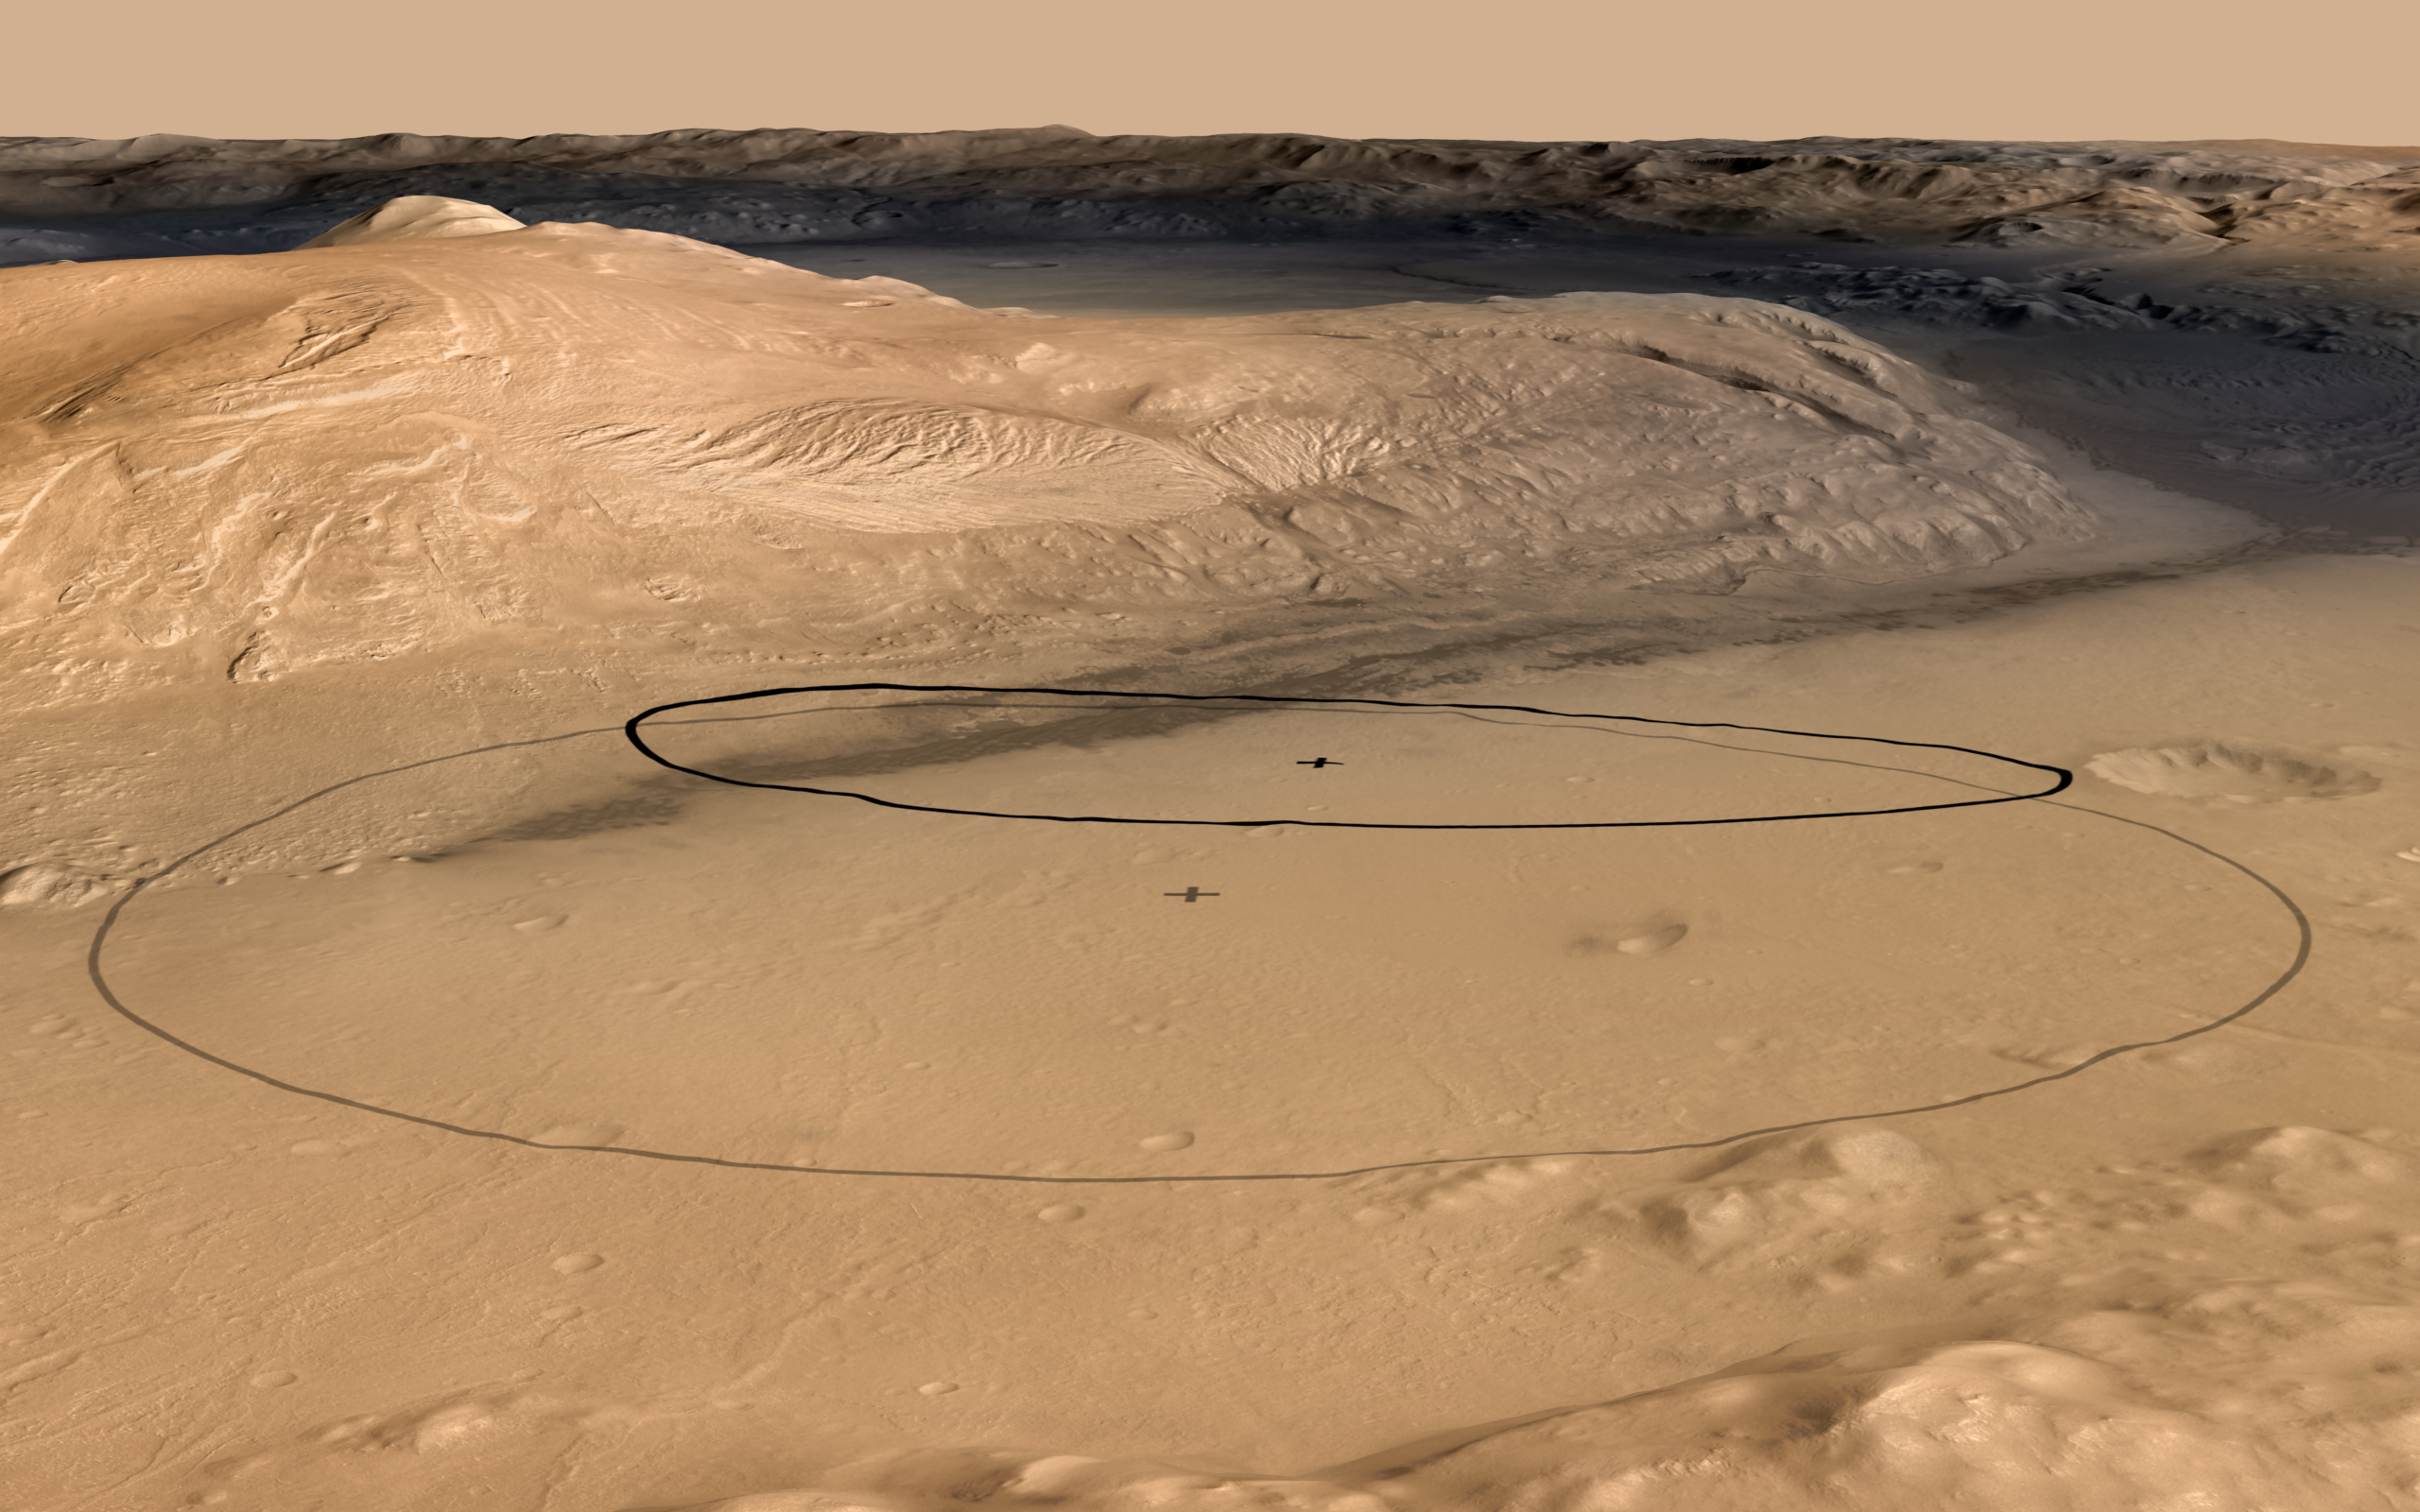

Revised Landing Target for Mars Rover Curiosity

This image shows changes in the target landing area for Curiosity, the rover of NASA’s Mars Science Laboratory project. The larger ellipse was the target area prior to early June 2012, when the project revised it to the smaller ellipse centered nearer to the foot of Mount Sharp, inside Gale Crater.

This oblique view of Mount Sharp is derived from a combination of elevation and imaging data from three Mars orbiters. The view is looking toward the southeast.

The larger ellipse, 12.4 miles (20 kilometers) by 15.5 miles (25 kilometers) was already smaller than the landing target area for any previous Mars mission, due to this mission’s techniques for improved landing precision. Continuing analysis after the Nov. 26, 2011, launch resulted in confidence in landing within an even smaller area, about 12 miles by 4 miles (20 by 7 kilometers). Using the smaller ellipse, the Mars Science Laboratory Project also moved the center of the target closer to the mountain, which holds geological layers that are the prime destination for the rover. Landing will be the evening of Aug. 5, 2012, Pacific Daylight Time (early Aug. 6 Universal Time and Eastern Time).

Figure 1 shows only the revised, smaller ellipse. Figure 2 shows the new ellipse with one potential driving route to destinations on Mount Sharp. PIA15688 shows the same view as an anaglyph for three-dimensional effect when viewed through red-blue glasses with the red lens on the left eye. PIA15293 offers an unnanotated version of this view an a version with only the earlier, larger ellipse.

The image combines elevation data from the High Resolution Stereo Camera on the European Space Agency’s Mars Express orbiter, image data from the Context Camera on NASA’s Mars Reconnaissance Orbiter, and color information from Viking Orbiter imagery. There is no vertical exaggeration in the image.

NASA’s Jet Propulsion Laboratory, a division of the California Institute of Technology, Pasadena, manages the Mars Science Laboratory mission for the NASA Science Mission Directorate, Washington.

Credit: NASA/JPL-Caltech/ESA/DLR/FU Berlin/MSSS